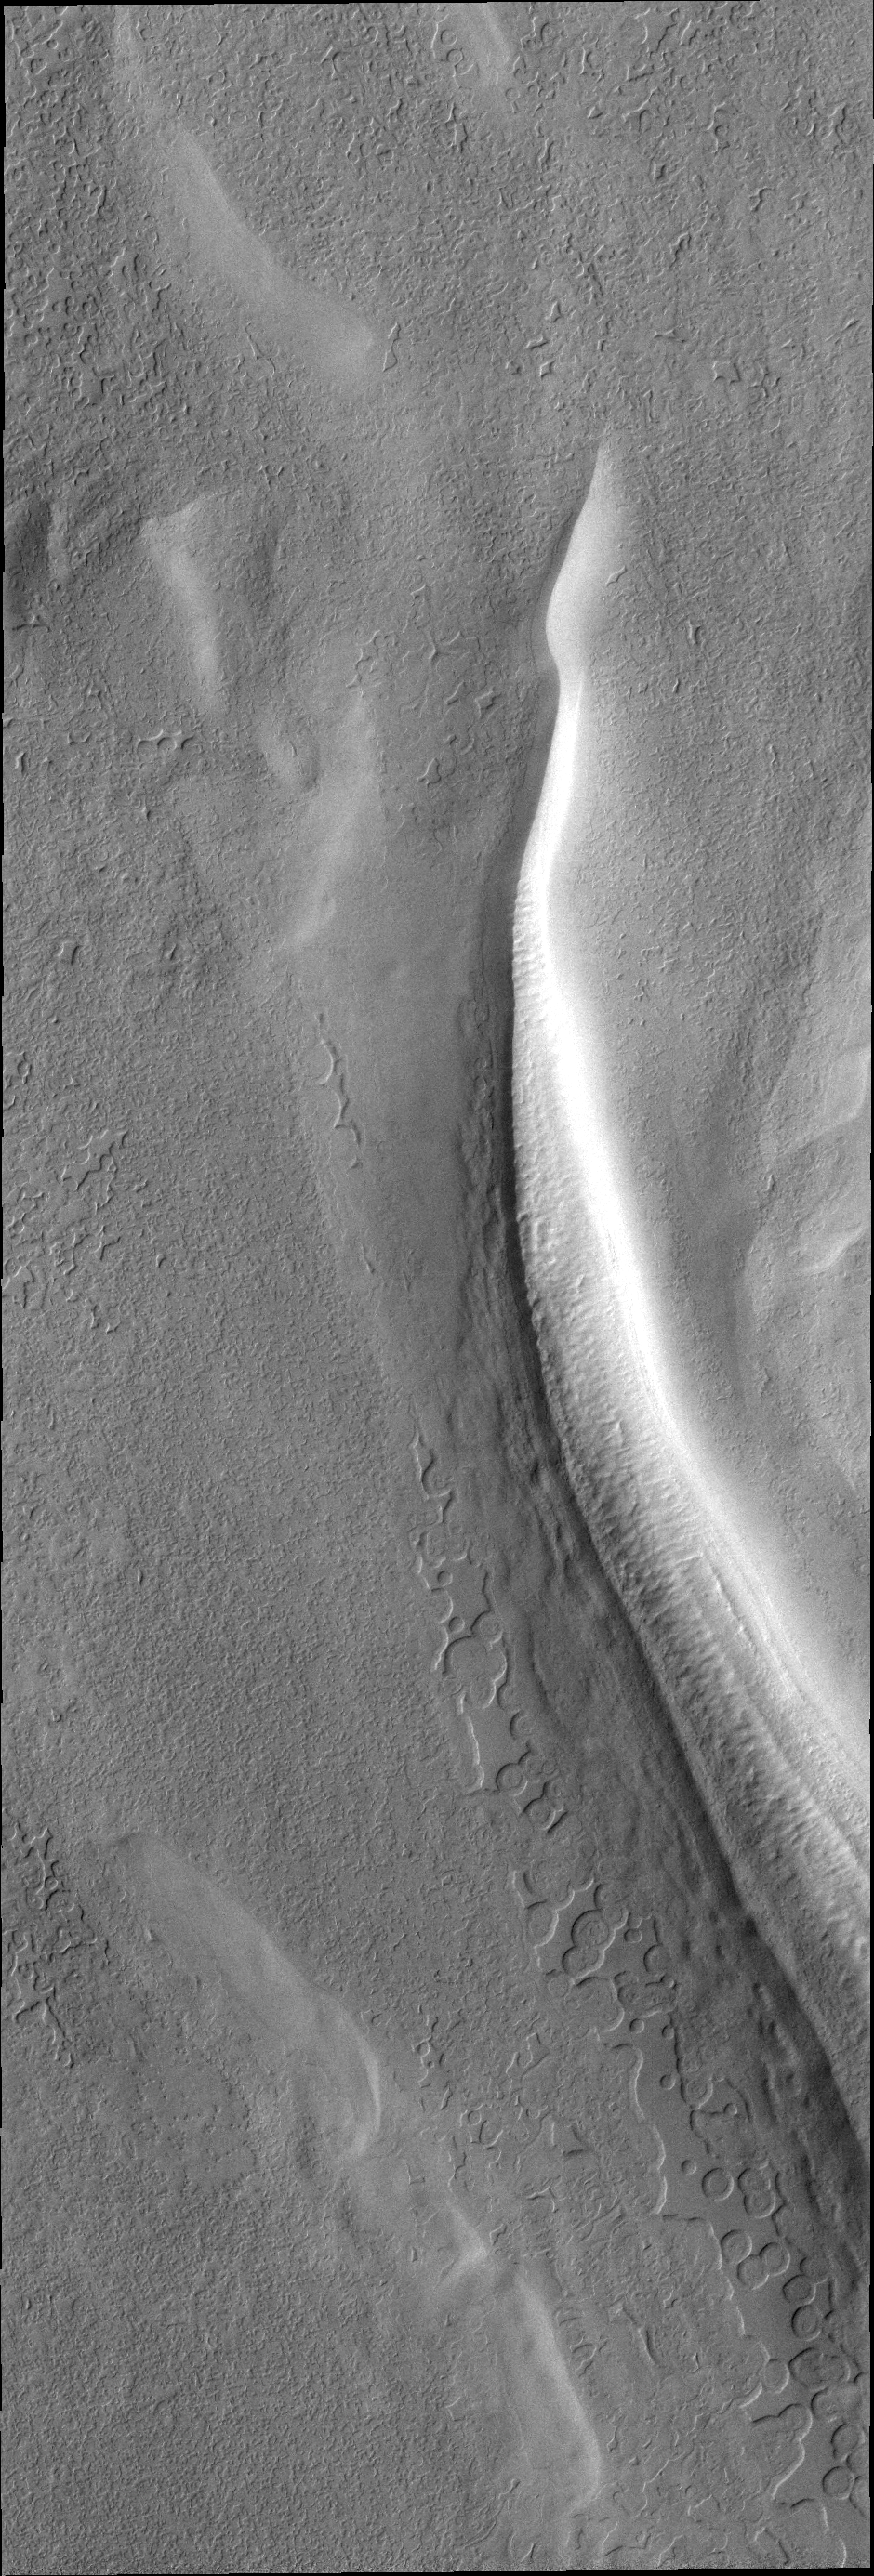

V40448004

This VIS image of the south polar cap shows the tip of a trough and the surface surrounding it.

Credit: NASA/JPL/ASU